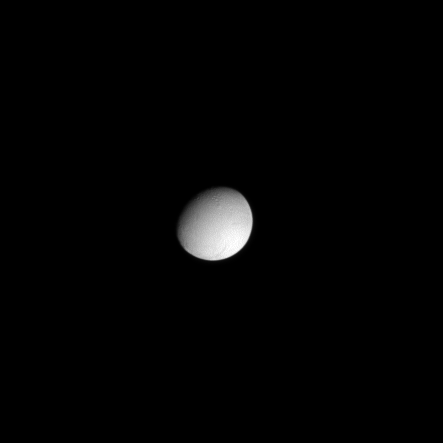

Hidden Activity

Basking in sunlight, Enceladus looks peaceful and quiet while unseen jets of vapor and icy particles shoot from the south polar terrain of this active moon.

The jets can’t be seen here, but to watch a movie showing graphically the locations and directions of the jets emanating from the “tiger stripes” in the south polar region see PIA11136.

North on Enceladus (504 kilometers, or 313 miles across) is up in this image. Lit terrain seen here is on the leading hemisphere of the moon.

The image was taken in visible light with the Cassini spacecraft narrow-angle camera on Feb. 20, 2009. The view was obtained at a distance of approximately 1.1 million kilometers (680,000 miles) from Enceladus and at a Sun-Enceladus-spacecraft, or phase, angle of 39 degrees. Image scale is 6 kilometers (4 miles) per pixel.

The Cassini-Huygens mission is a cooperative project of NASA, the European Space Agency and the Italian Space Agency. The Jet Propulsion Laboratory, a division of the California Institute of Technology in Pasadena, manages the mission for NASA’s Science Mission Directorate, Washington, D.C. The Cassini orbiter and its two onboard cameras were designed, developed and assembled at JPL. The imaging operations center is based at the Space Science Institute in Boulder, Colo.

Credit: NASA/JPL/Space Science Institute